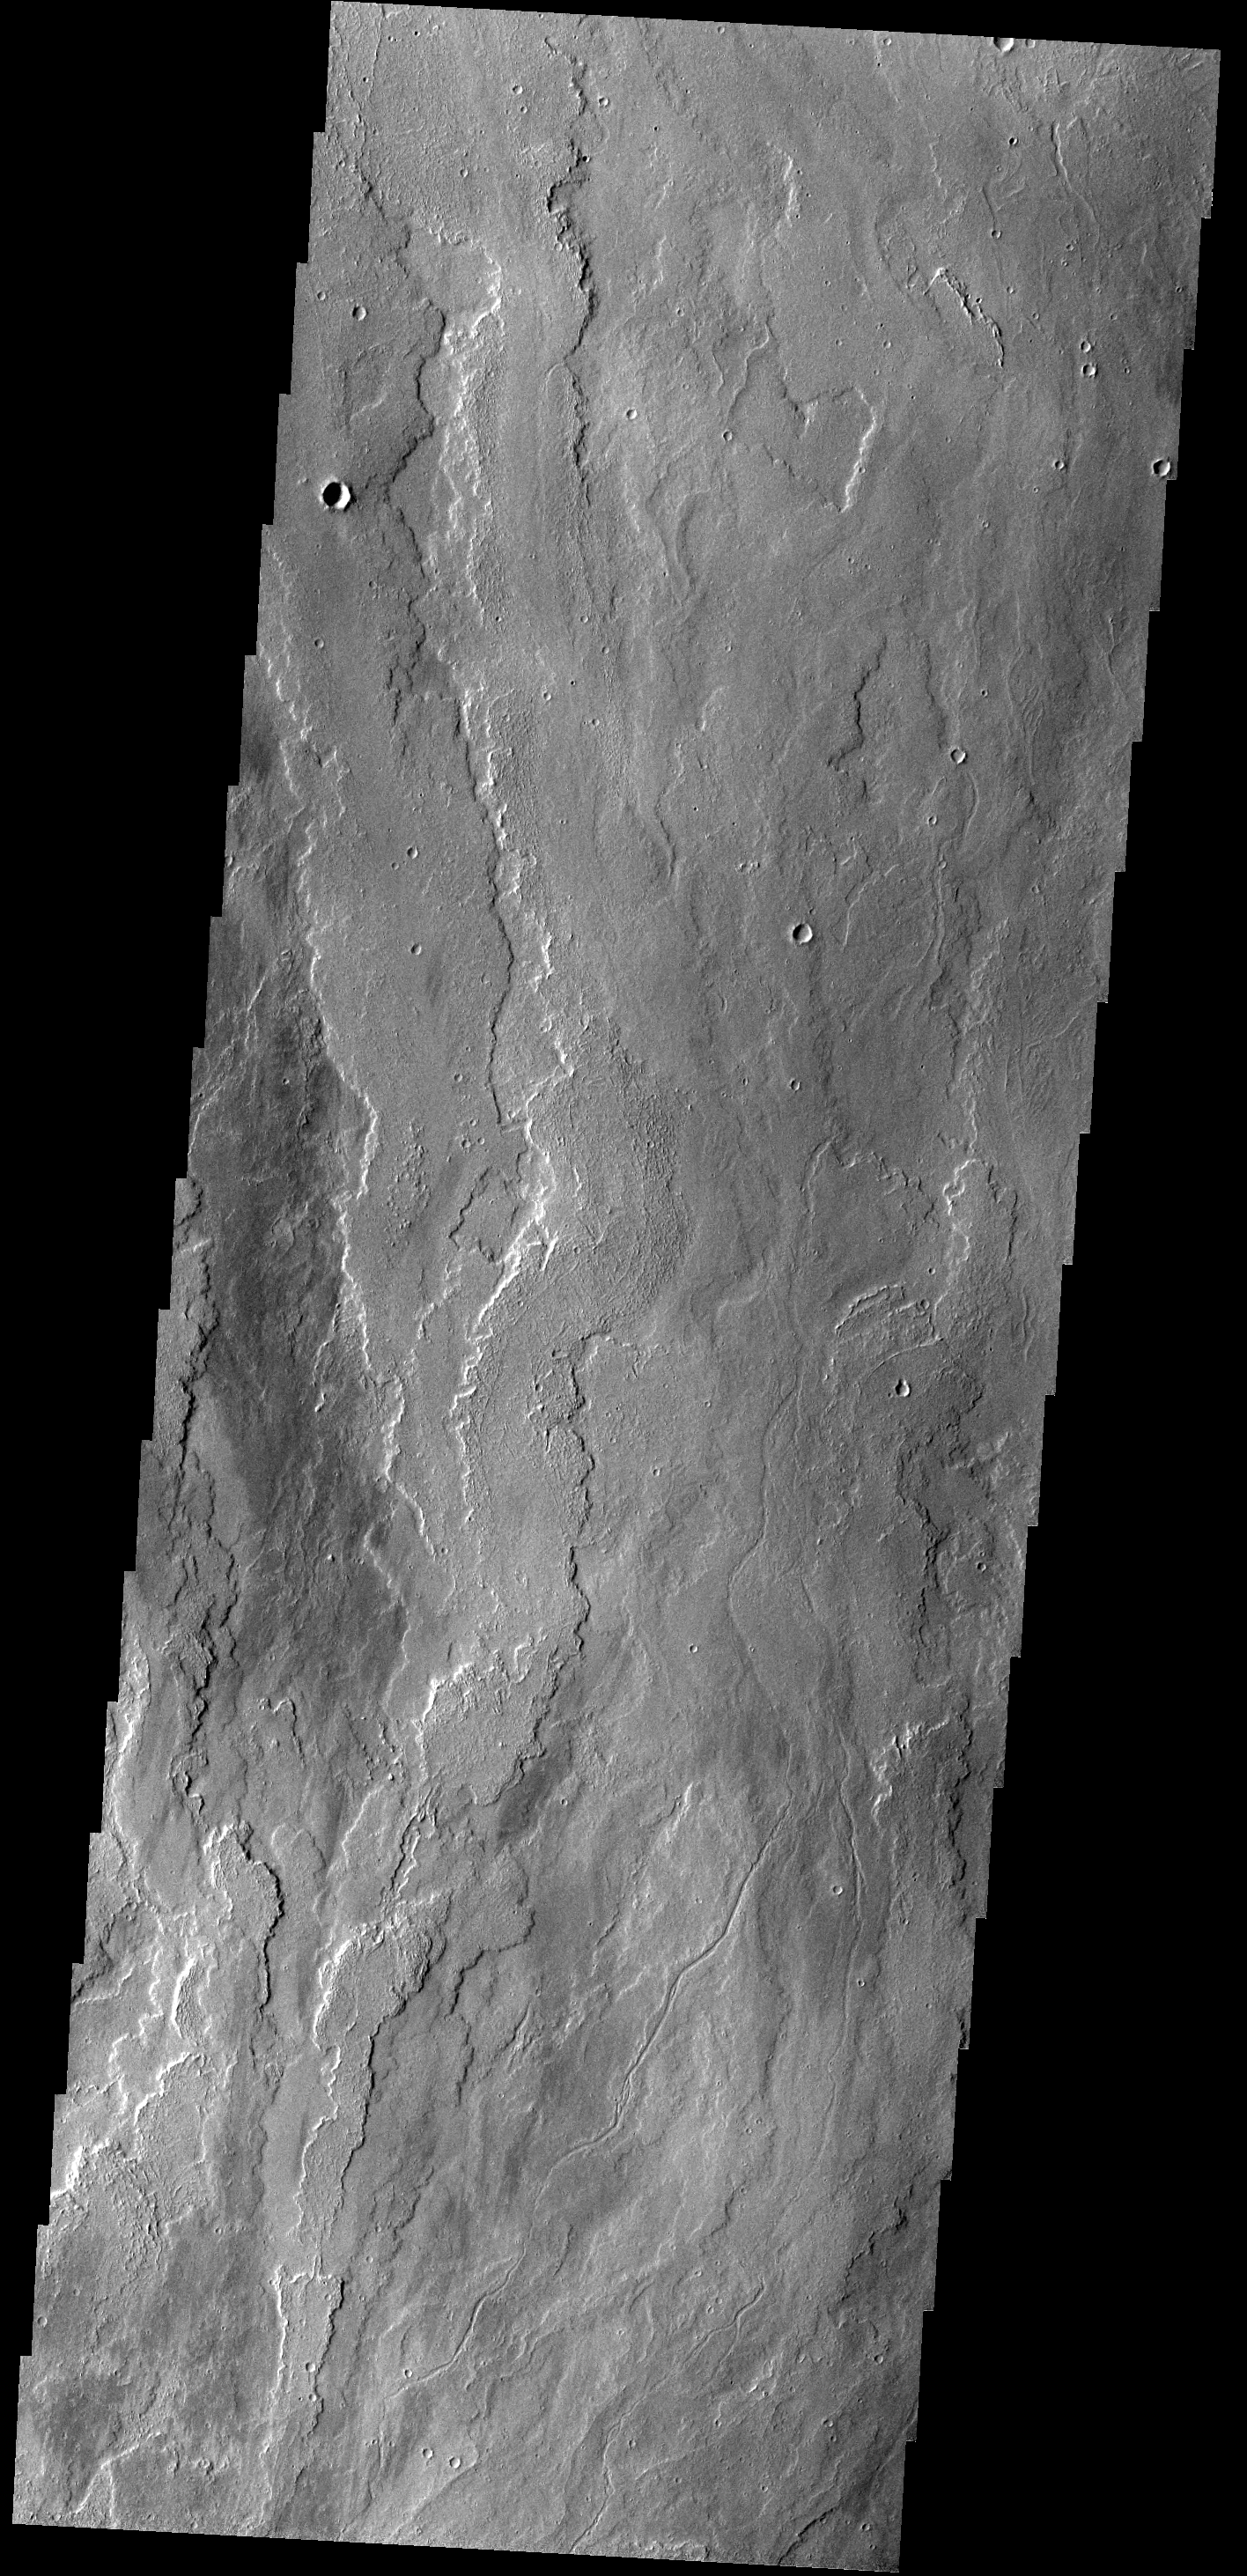

Lava Flows

The lava flows in today’s image are located east of Olympus Mons.

Credit: NASA/JPL-Caltech/ASU